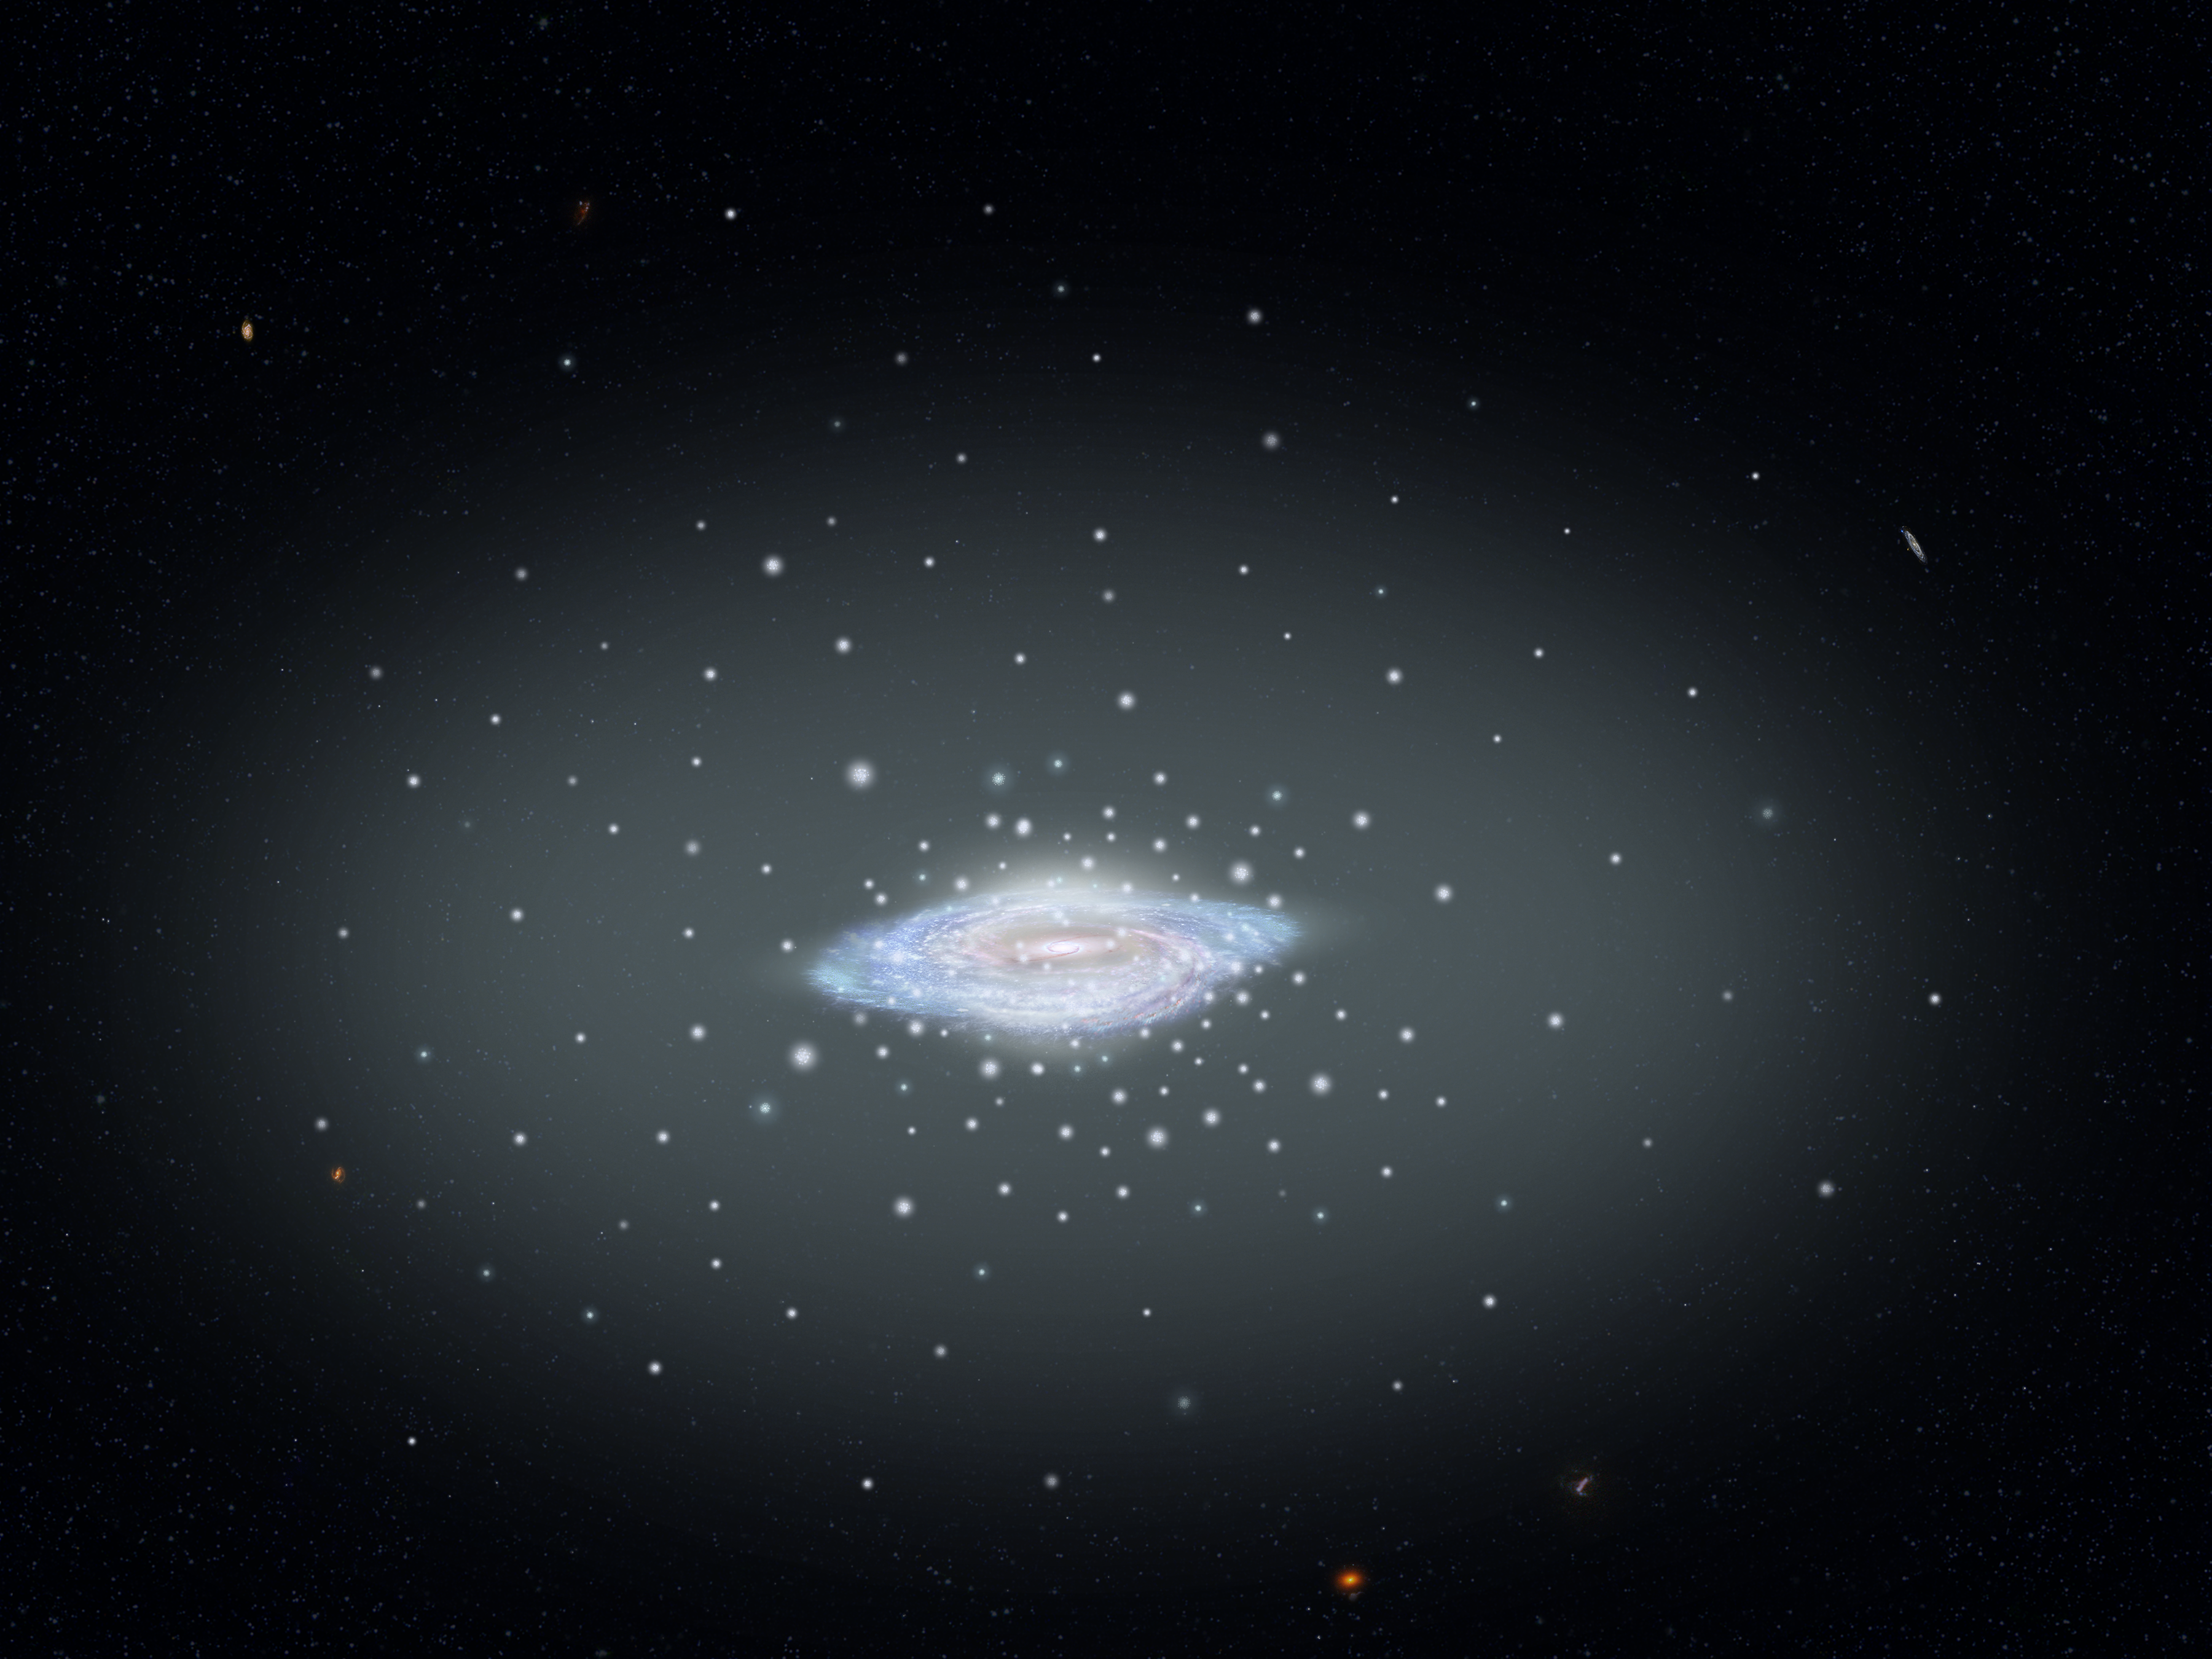

Globular Clusters around Milky Way

This illustration shows the fundamental architecture of our island city of stars, the Milky Way galaxy: a spiral disk, central bulge, and diffuse halo of stars and globular star clusters. Not shown is the vast halo of dark matter surrounding our galaxy. A comprehensive survey that combines the observing prowess of both the Hubble Space Telescope and the European Space Agency's Gaia satellite measured the total mass of our galaxy at 1.5 trillion solar masses. Only a few percent of the estimated 200 billion stars in our galaxy contributes to this total. Most of the rest is locked up in invisible dark matter. The precision of Hubble and Gaia each allowed astronomers to measure the movement of the isolated spherical islands called globular star clusters. The more massive a galaxy, the faster its clusters move under the pull of gravity. And, this allows for the mass of our galaxy to be calculated.

Credit: NASA, ESA, and A. Feild (STScI)